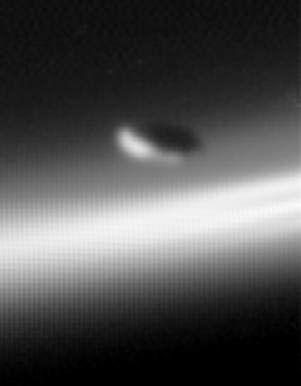

Moon and its Flock

In its own way, the shepherd moon Prometheus (102 kilometers, 63 miles across) is one of the lords of Saturn’s rings. The little moon maintains the inner edge of Saturn’s thin, knotted F ring, while its slightly smaller cohort Pandora (84 kilometers, or 52 miles across) guards the ring’s outer edge.

This view is a composite of nine raw images combined in a way that improves resolution and reduces noise. The final image was magnified by a factor of five. One of the component images was previously released (see PIA06098).

The image clearly shows that Prometheus is not round, but instead has an oblong, potato-like shape. The moon was discovered during the Voyager mission, and scientists then noted ridges, valleys and craters on its surface. Hints of its varied topography are present in this view, although Cassini will likely obtain much better images of Prometheus later in the mission.

The component images were taken over about ten and a half minutes. During that time, the spacecraft’s motion caused some blurring of the F ring in the background. Cassini was below the ring plane at the time the images were obtained, and the view here is across the rings toward the distant arm of the F ring. Sunlight is coming from below left.

These images were obtained with the Cassini spacecraft wide angle camera on July 1, 2004, around the time Cassini entered Saturn’s orbit. The spacecraft’s distance from the planet ranged from approximately 181,000 to 190,000 kilometers (112,000 to 118,000 miles) during the time the exposures were taken. The image scale is approximately 11 kilometers (7 miles) per pixel.

The Cassini-Huygens mission is a cooperative project of NASA, the European Space Agency and the Italian Space Agency. The Jet Propulsion Laboratory, a division of the California Institute of Technology in Pasadena, manages the Cassini-Huygens mission for NASA’s Office of Space Science, Washington, D.C. The Cassini orbiter and its two onboard cameras, were designed, developed and assembled at JPL. The imaging team is based at the Space Science Institute, Boulder, Colo.

Credit: NASA/JPL/Space Science Institute